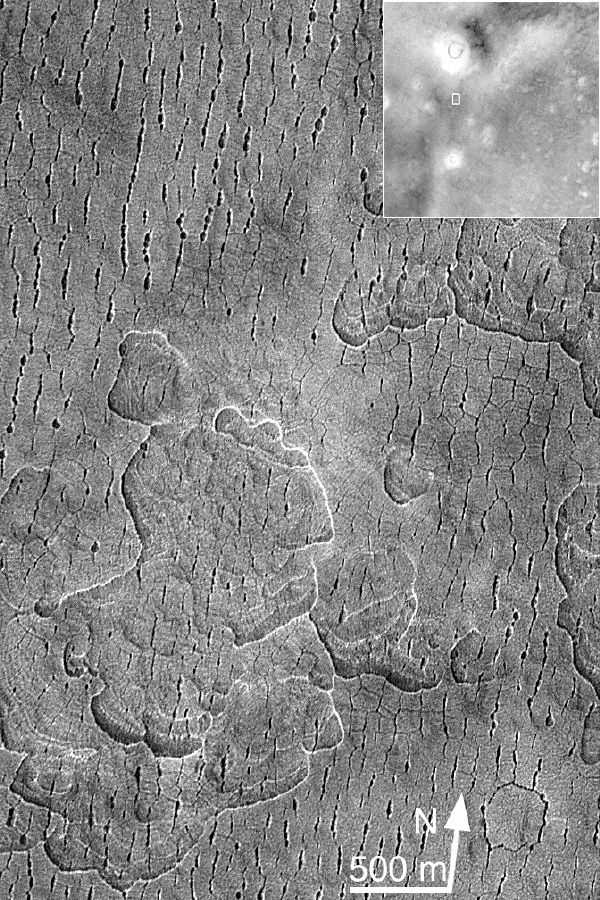

Fractures/Pits in Northern Plains (Utopia Plains: 44.9 N, 274.7 W)

Although northern plains are often called “flat” or “featureless” by people who study altimetry data, clearly this isn’t true. This area has an indurated (strong or cemented) crust that has been subjected to directional stress (that’s why the beaded-pitted fractures are almost all aligned the same direction) and that has been undermined (hence the pitting at both the small scale–the beaded fractures–and the large scale–the large irregular depressions.

Malin Space Science Systems and the California Institute of Technology built the MOC using spare hardware from the Mars Observer mission. MSSS operates the camera from its facilities in San Diego, CA. The Jet Propulsion Laboratory’s Mars Surveyor Operations Project operates the Mars Global Surveyor spacecraft with its industrial partner, Lockheed Martin Astronautics, from facilities in Pasadena, CA and Denver, CO.

Credit: NASA/JPL/MSSS